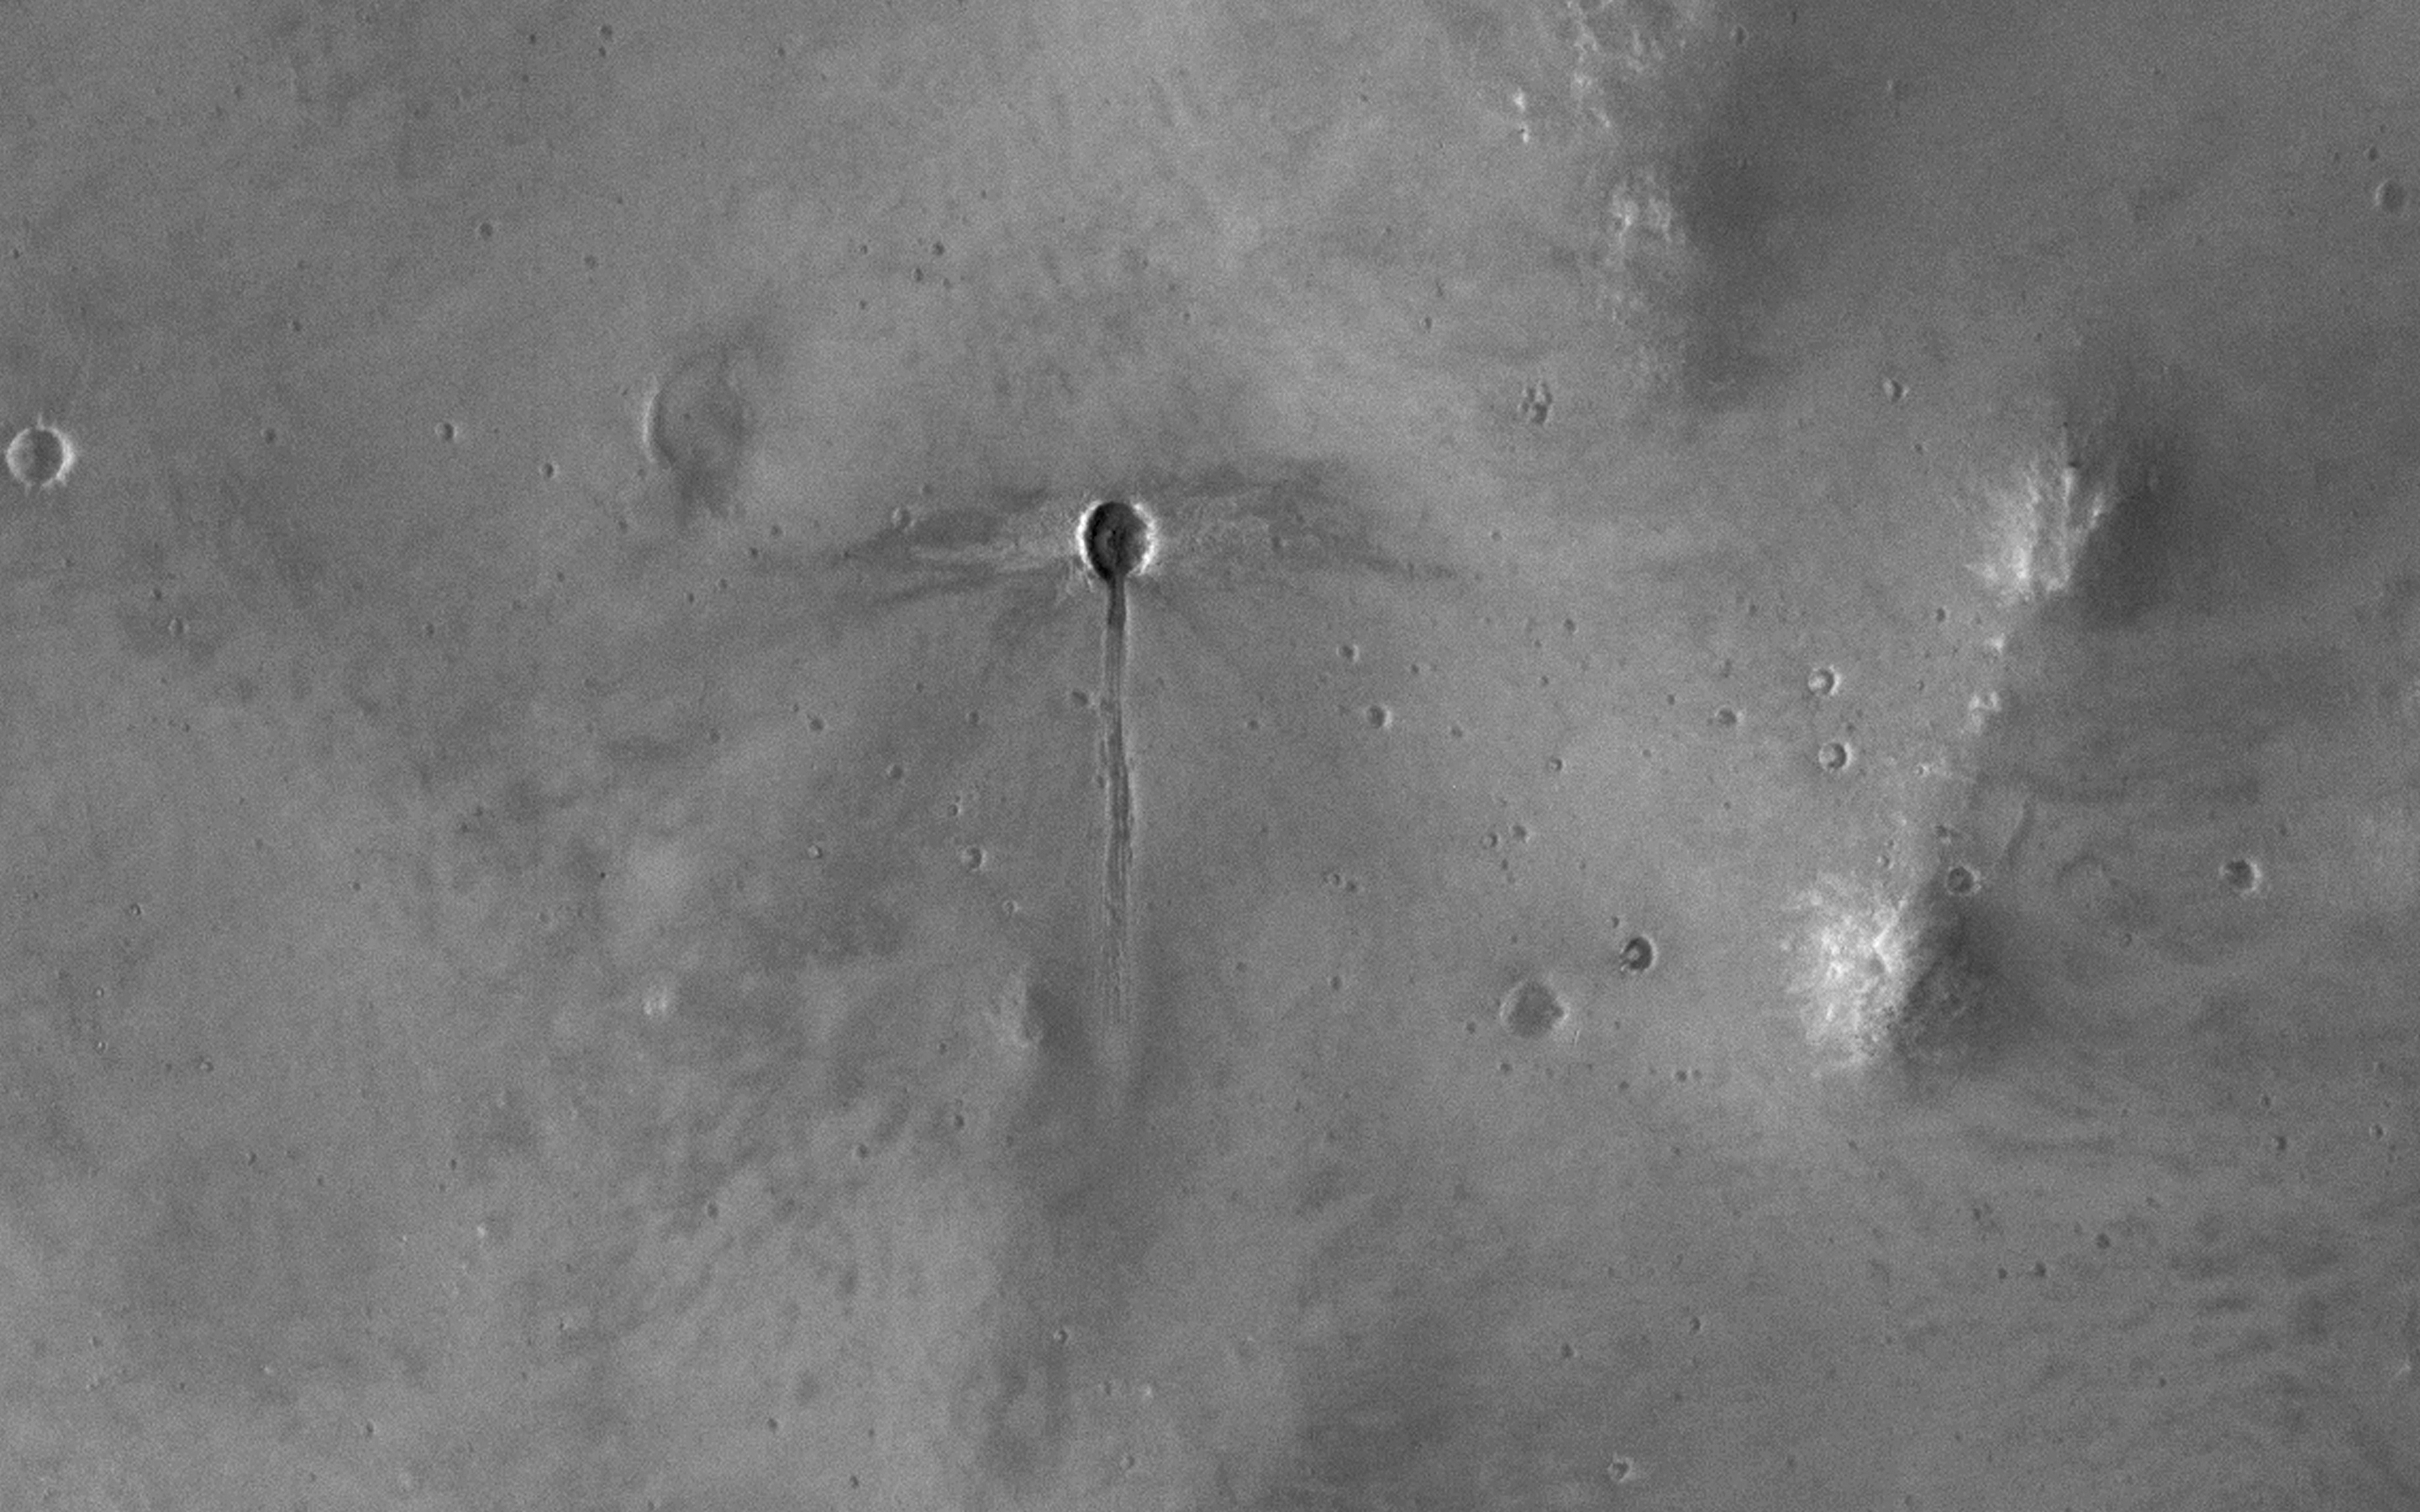

A Dragonfly-Shaped Crater

The broader scene for this image is the fluidized ejecta from Bakhuysen Crater to the southwest, but there’s something very interesting going on here on a much smaller scale.

A small impact crater, about 25 meters in diameter, with a gouged-out trench extends to the south. The ejecta (rocky material ejected from the crater) mostly extends to the east and west of the crater. This “butterfly” ejecta is very common for craters formed at low impact angles. Taken together, these observations suggest that the crater-forming impactor came in at a low angle from the north, hit the ground and ejected material to the sides.

The top of the impactor may have sheared off (“decapitating” the impactor) and continued downrange, forming the trench. We can’t prove that’s what happened, but this explanation is consistent with the observations. Regardless of how it formed, it’s quite an interesting-looking “dragonfly” crater.

This is a stereo pair with ESP_048528_1585.

The map is projected here at a scale of 50 centimeters (19.69 inches) per pixel. [The original image scale is 55.7 centimeters (21.92 inches) per pixel (with 2 x 2 binning); objects on the order of 167 centimeters (65.7 inches) across are resolved.] North is up.

The University of Arizona, Tucson, operates HiRISE, which was built by Ball Aerospace & Technologies Corp., Boulder, Colo. NASA’s Jet Propulsion Laboratory, a division of Caltech in Pasadena, California, manages the Mars Reconnaissance Orbiter Project for NASA’s Science Mission Directorate, Washington.

Credit: NASA/JPL-Caltech/Univ. of Arizona